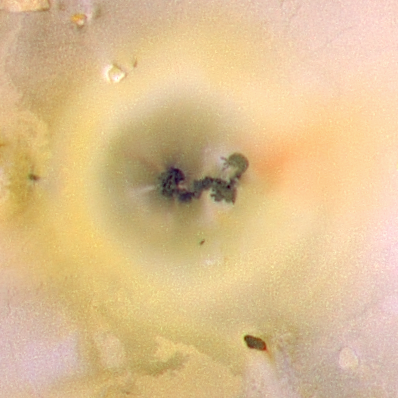

Close-up of Prometheus, Io (color)

The volcano called Prometheus, found on Jupiter’s moon Io, could be called the Old Faithful of the outer solar system, because its volcanic plume has been visible every time it has been observed since 1979. This particular image, one of the highest-resolution pictures ever taken of Io, was obtained by NASA’s Galileo spacecraft as it approached Io on July 3, 1999.

The volcanic plume of Prometheus has been visible during observations by Galileo (1996-1999) and NASA’s Voyager spacecraft (1979). No other volcano on Io has been so stable in its behavior. However, between the Voyager flybys and the time of Galileo’s arrival at Jupiter, the source of the plume has shifted about 70 kilometers (44 miles) to the west.

This false color close-up was taken of Prometheus using the near-infrared, green and violet filters (slightly greater than the visible range) of the spacecraft’s camera and processed to enhance subtle color variations.

The long-lived plume has produced a ring-like deposit of bright white and yellow material that is likely to be rich in sulfur dioxide frost. Also note the denser jets in the plume that point like spokes to its source. Galileo scientists do not yet know whether this long-lived plume is erupting from a vent at the west end of the lava flow, or if the plume is being produced by the advancing lava as it flows over ground rich in sulfur dioxide.

Galileo will acquire black and white images of the Prometheus at resolutions between 35 to 70 meters (120 to 230 feet) per picture element and color images at resolutions of about 230 meters (750 feet) per picture element during its close flyby of Jupiter’s moon Io on the evening of October 10, 1999 (Pacific time). These images will be important in understanding how volcanic plumes form on Io. In particular, we are interested in seeing if the plume material is escaping from Io’s interior or from the surface at the front of active lava flows. These new images may help explain why Prometheus has been so faithfully active.

North is to the top of the picture, and the Sun illuminates the surface from almost directly behind the spacecraft. This illumination is good for imaging color variations, but poor for imaging topographic shading. However, some topography is visible here due to the combination of relatively high resolution (1.3 kilometers or 0.8 miles per picture element) and rugged areas over parts of Io. The image is centered at 2 degrees south latitude and 154 degrees west longitude. The images were taken at a distance of about 130,000 kilometers (81,000 miles) by Galileo’s camera and have a resolution of 1.3 kilometers or 0.8 miles per picture element.

The Jet Propulsion Laboratory, Pasadena, CA manages the Galileo mission for NASA’s Office of Space Science, Washington, DC. JPL is a division of the California Institute of Technology, Pasadena, CA.

Credit: NASA/JPL/University of Arizona